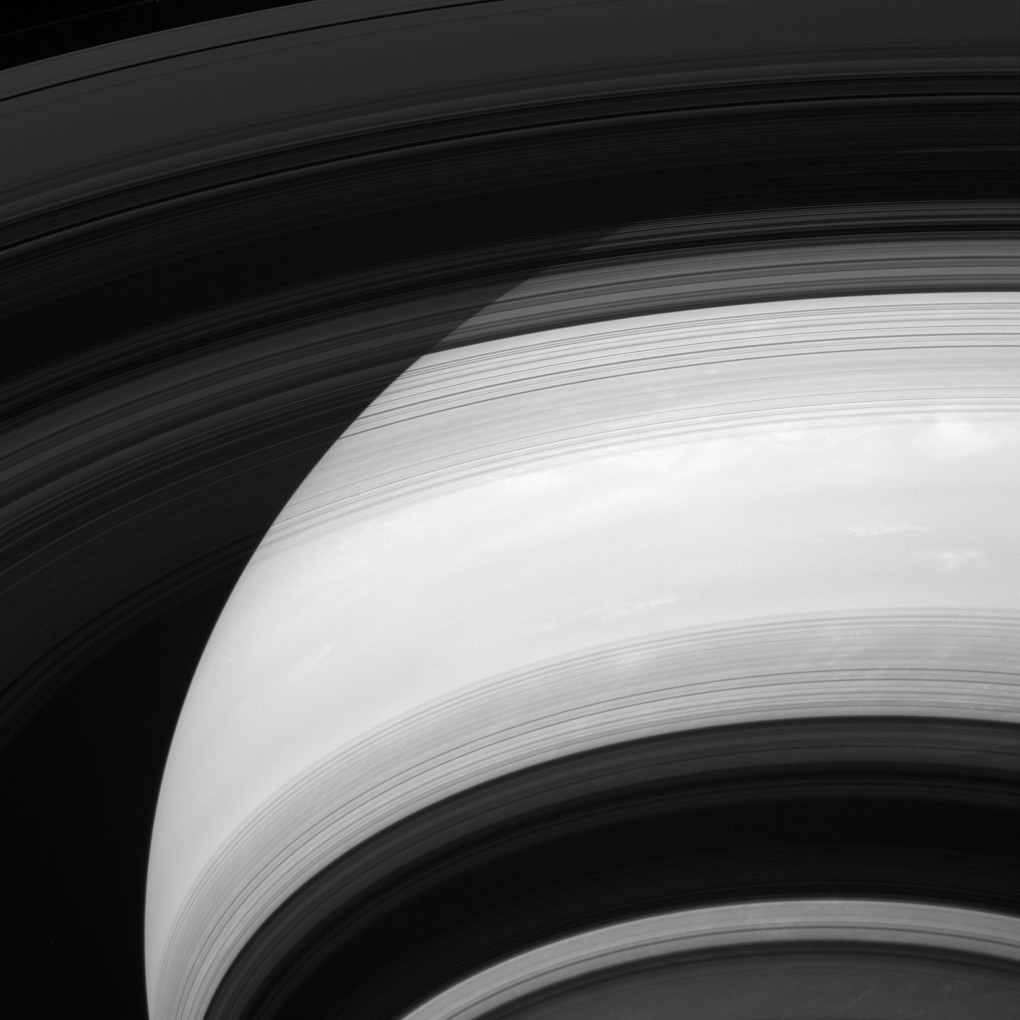

Me and My Shadow

Saturn’s rings cast shadows on the planet, except their shadows appear to be inside out! The edge of the outermost A ring can be seen at the top left corner of the image. Moving towards the bottom of the page, one can see the faint Cassini Division, the opaque B ring and the innermost C ring, which contains several ringlets that appear dark against Saturn in this geometry. The bottom half of the image features the shadows of these rings in reverse order superposed against the disk of the planet: the C ring, the B ring, the Cassini Division and the inner half of the A ring.

This view looks toward the unilluminated side of the rings from about 28 degrees below the ringplane. The image was taken with the Cassini spacecraft wide-angle camera on Dec. 2, 2013 using a spectral filter which preferentially admits wavelengths of near-infrared light centered at 752 nanometers.

The view was acquired at a distance of approximately 750,000 miles (1.2 million kilometers) from Saturn and at a Sun-Saturn-spacecraft, or phase, angle of 57 degrees. Image scale is 45 miles (72 kilometers) per pixel.

The Cassini-Huygens mission is a cooperative project of NASA, the European Space Agency and the Italian Space Agency. NASA’s Jet Propulsion Laboratory, a division of the California Institute of Technology in Pasadena, manages the mission for NASA’s Science Mission Directorate, Washington. The Cassini orbiter and its two onboard cameras were designed, developed and assembled at JPL. The imaging operations center is based at the Space Science Institute in Boulder, Colo.

Credit: NASA/JPL-Caltech/Space Science Institute